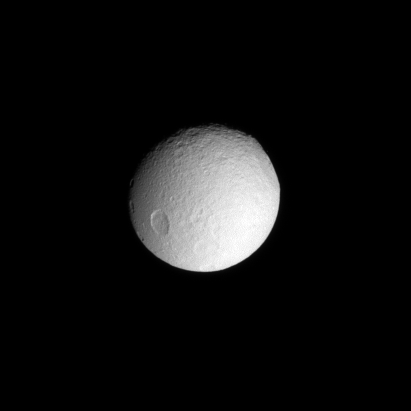

Impact on the Ice

The enormous impact basin Odysseus sits on the eastern limb of icy Tethys.

This view looks toward the anti-Saturn side of Tethys (1,062 kilometers, or 660 miles across). North is toward the top of the picture.

The image was taken with the Cassini spacecraft narrow-angle camera on April 14, 2008 using a spectral filter sensitive to wavelengths of ultraviolet light centered at 338 nanometers. The view was obtained at a distance of approximately 1.1 million kilometers (714,000 miles) from Tethys and at a Sun-Tethys-spacecraft, or phase, angle of 26 degrees. Image scale is 7 kilometers (4 miles) per pixel.

The Cassini-Huygens mission is a cooperative project of NASA, the European Space Agency and the Italian Space Agency. The Jet Propulsion Laboratory, a division of the California Institute of Technology in Pasadena, manages the mission for NASA’s Science Mission Directorate, Washington, D.C. The Cassini orbiter and its two onboard cameras were designed, developed and assembled at JPL. The imaging operations center is based at the Space Science Institute in Boulder, Colo.

Credit: NASA/JPL/Space Science Institute